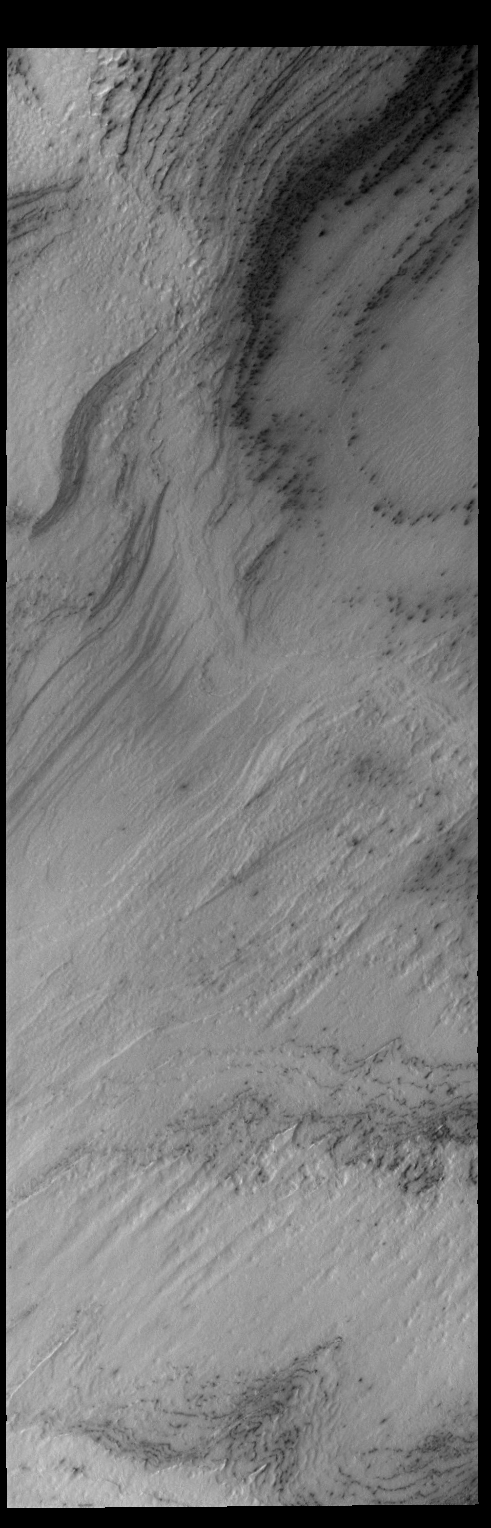

South Polar Cap

Today’s VIS image shows a small part of the south polar cap.

Credit: NASA/JPL-Caltech/ASU